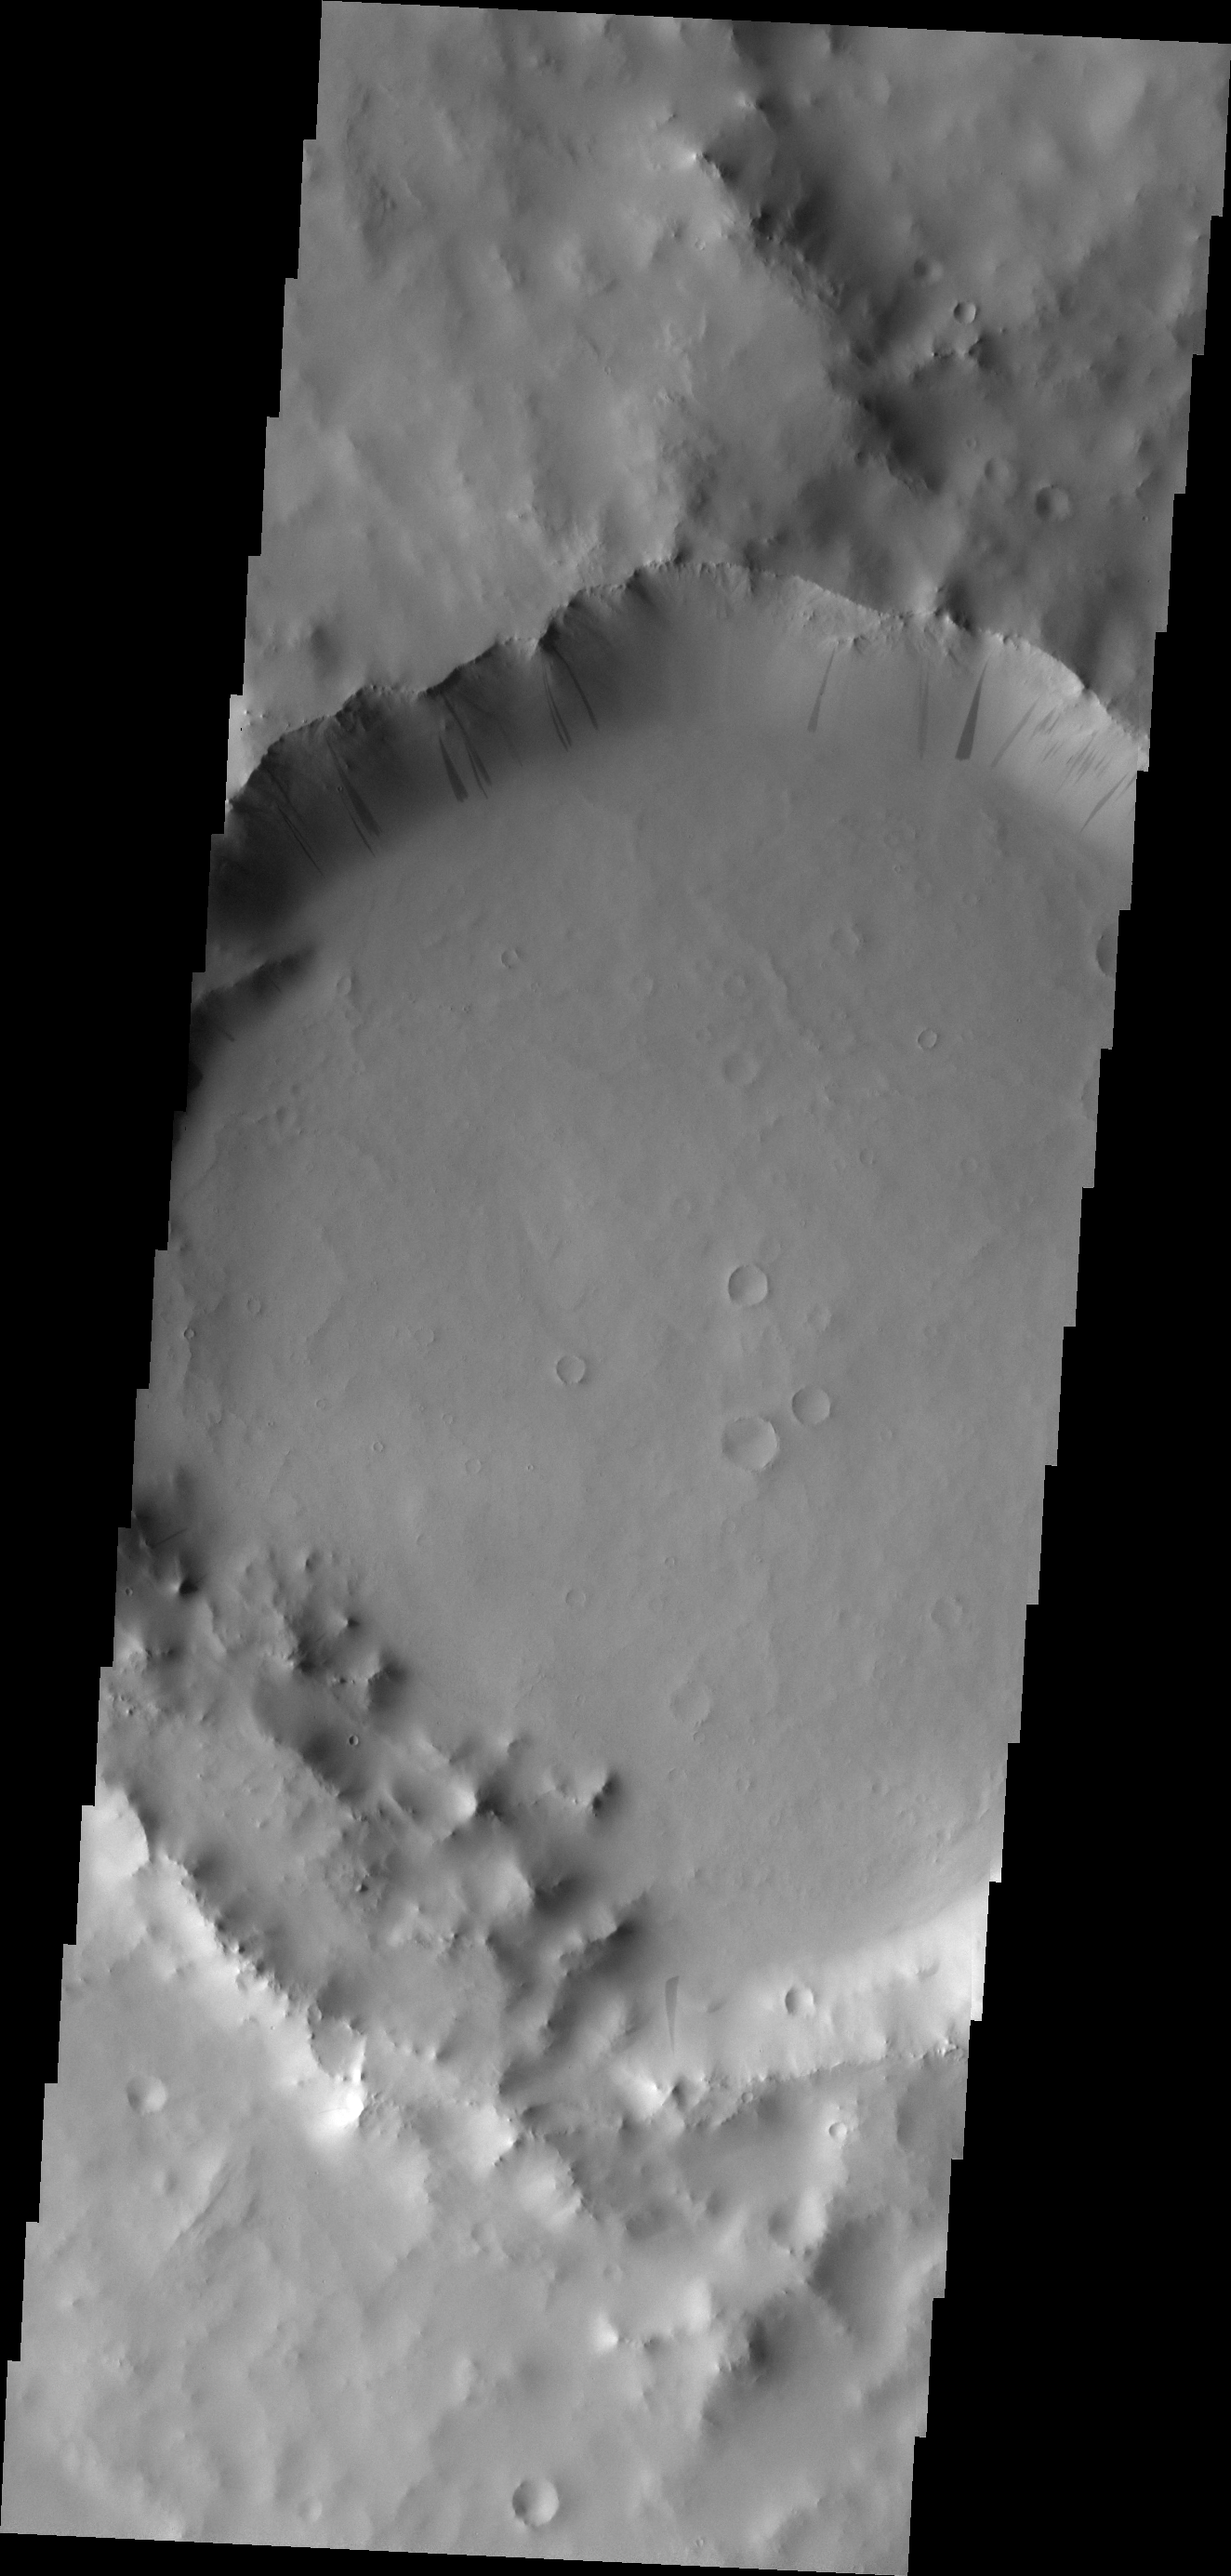

Slope Streaks

Dark slope streak mark the interior of the rim of this unnamed crater in Terra Sabaea.

Image information: VIS instrument. Latitude 5.7N, Longitude 47.3E. 18 meter/pixel resolution.

Please see the THEMIS Data Citation Note for details on crediting THEMIS images.

Note: this THEMIS visual image has not been radiometrically nor geometrically calibrated for this preliminary release. An empirical correction has been performed to remove instrumental effects. A linear shift has been applied in the cross-track and down-track direction to approximate spacecraft and planetary motion. Fully calibrated and geometrically projected images will be released through the Planetary Data System in accordance with Project policies at a later time.

NASA’s Jet Propulsion Laboratory manages the 2001 Mars Odyssey mission for NASA’s Office of Space Science, Washington, D.C. The Thermal Emission Imaging System (THEMIS) was developed by Arizona State University, Tempe, in collaboration with Raytheon Santa Barbara Remote Sensing. The THEMIS investigation is led by Dr. Philip Christensen at Arizona State University. Lockheed Martin Astronautics, Denver, is the prime contractor for the Odyssey project, and developed and built the orbiter. Mission operations are conducted jointly from Lockheed Martin and from JPL, a division of the California Institute of Technology in Pasadena.

Credit: NASA/JPL/ASU